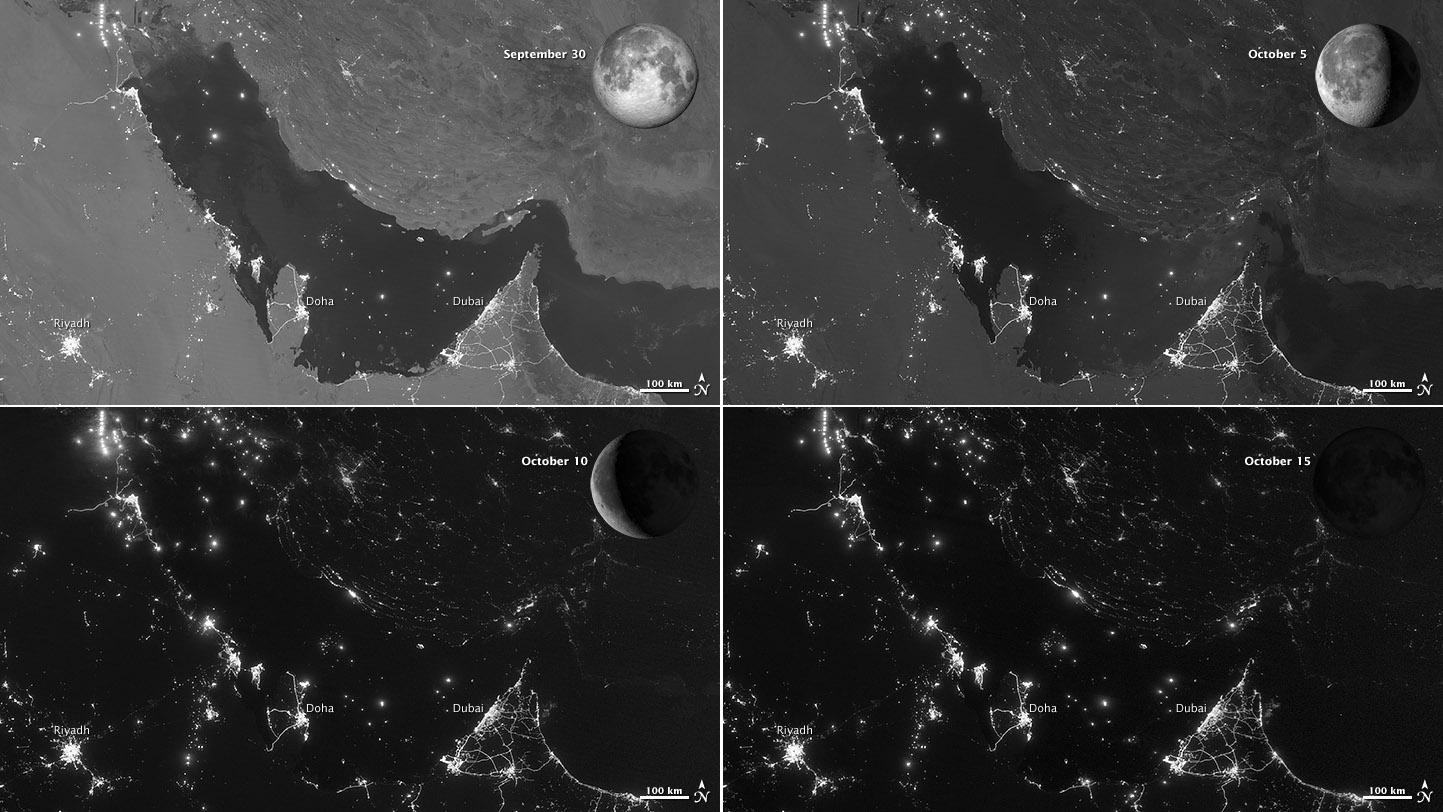

Moon Phases Over the Persian Gulf

NASA images acquired October 15, 2012 The Visible Infrared Imaging Radiometer Suite (VIIRS) on the Suomi NPP satellite captured these nighttime views of the Persian Gulf region on September 30, October 5, October 10, and October 15, 2012. The images are from the VIIRS “day-night band,” which detects light in a range of wavelengths from green to near-infrared and uses filtering techniques to observe signals such as gas flares, auroras, wildfires, city lights, and reflected moonlight. Each image includes an inset of the Moon in four different phases. September 30 shows the Persian Gulf by the light of the full Moon; October 15 shows the effects of a new Moon. As the amount of moonlight decreases, some land surface features become harder to detect, but the lights from cities and ships become more obvious. Urbanization is most apparent along the northeastern coast of Saudi Arabia, in Qatar, and in the United Arab Emirates (UAE). In Qatar and UAE, major highways can even be discerned by nighttime lights. In eighteenth-century England, a small group of entrepreneurs, inventors and free thinkers—James Watt and Charles Darwin’s grandfathers among them—started a club. They named it the Lunar Society, and the “lunaticks” scheduled their dinner meetings on evenings of the full Moon. The timing wasn’t based on any kind of superstition, it was based on practicality. In the days before electricity, seeing one’s way home after dark was far easier by the light of a full Moon. In the early twenty-first century, electricity has banished the need for such careful scheduling, but the light of the full Moon still makes a difference. NASA Earth Observatory image by Jesse Allen and Robert Simmon, using VIIRS day-night band data from the Suomi National Polar-orbiting Partnership. Suomi NPP is the result of a partnership between NASA, the National Oceanic and Atmospheric Administration, and the Department of Defense.

Credit: NASA Earth Observatory Click here